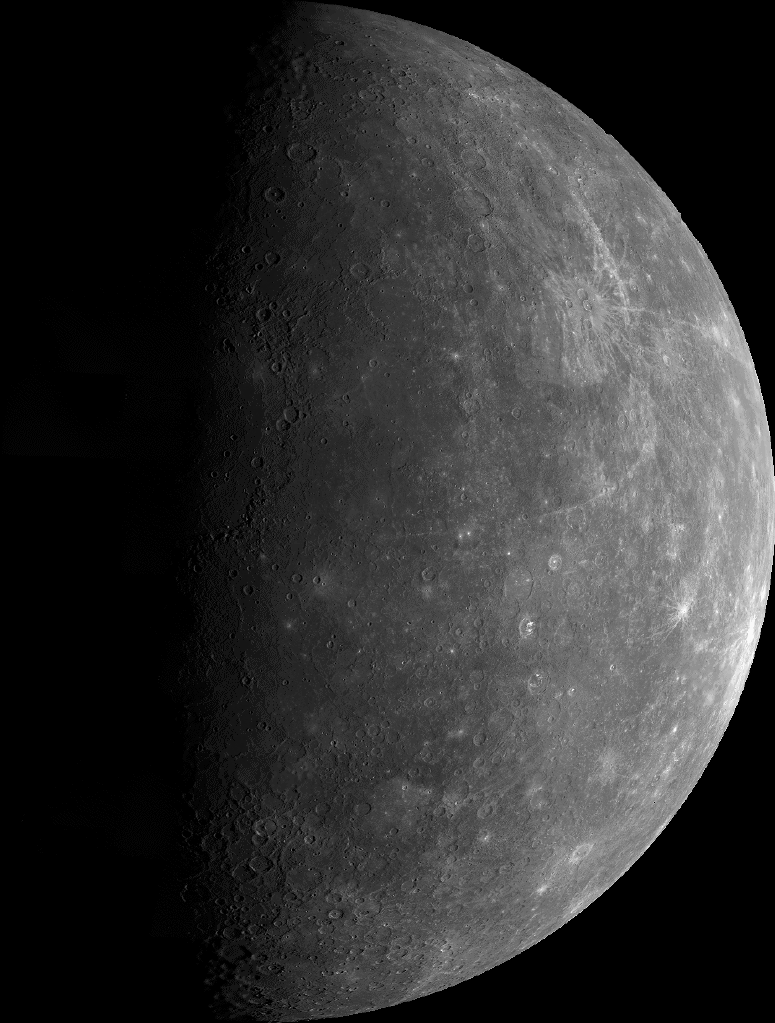

Outgoing Hemisphere

This mosaic shows the planet Mercury as seen by Mariner 10 as it sped away from the planet on March 29, 1974. The mosaic was made from over 140 individual TV frames taken about two hours after encounter, at a range of 37,300 miles (60,000 kilometers). North is at top. The limb is at right, as is the illuminating sunlight. The equator crosses the planet about two-thirds of the way from the top of the disc. The terminator, line-separating day from night, is about 190 degrees west longitude. The planet shows a gibbous disc-more than half-illuminated. This hemisphere is dominated by smooth plains, rather than heavily cratered terrain, and resembles portions of the Moon’s maria in general shape. Half of a very large, multi-ringed basin named Caloris Basin appears near the center of the disc near the terminator. Its surrounding mountain ring is 800 miles (1,300 kilometers) in diameter.

The Mariner 10 mission, managed by the Jet Propulsion Laboratory for NASA’s Office of Space Science, explored Venus in February 1974 on the way to three encounters with Mercury-in March and September 1974 and in March 1975. The spacecraft took more than 7,000 photos of Mercury, Venus, the Earth and the Moon.

Credit: NASA/JPL/Northwestern University